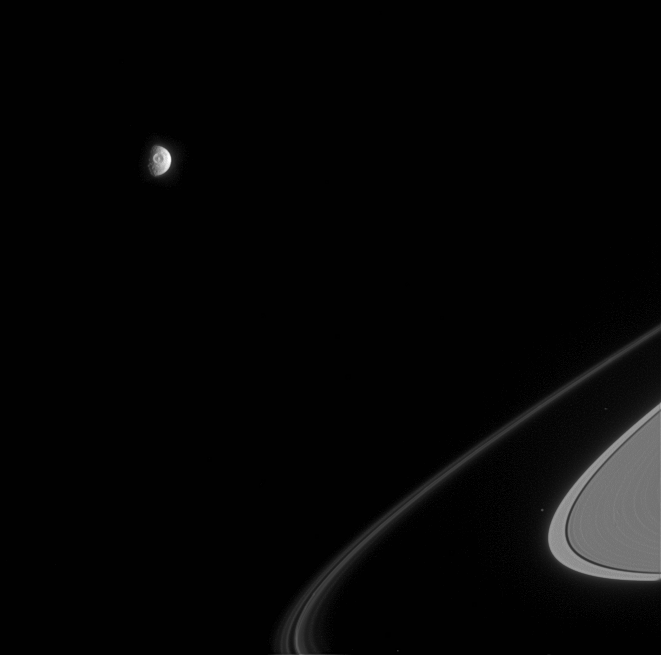

Mimas Stares Back

The great eye of Saturn’s moon Mimas, a 130-kilometer-wide (80-mile) impact crater called Herschel, stares out from the battered moon. Several individual ringlets within the F ring are resolved here, and the small moon Atlas is also seen faintly outside the main rings.

Mimas is 397 kilometers (247 miles across); the view shows principally the moon’s anti-Saturn hemisphere. Atlas is 32 kilometers (20 miles) across.

The image was taken in visible light with the Cassini spacecraft narrow-angle camera on April 5, 2005, at a distance of approximately 2.1 million kilometers (1.3 million miles) from Mimas and at a Sun-Mimas-spacecraft, or phase, angle of 72 degrees. The image scale is 13 kilometers (8 miles) per pixel.

The Cassini-Huygens mission is a cooperative project of NASA, the European Space Agency and the Italian Space Agency. The Jet Propulsion Laboratory, a division of the California Institute of Technology in Pasadena, manages the mission for NASA’s Science Mission Directorate, Washington, D.C. The Cassini orbiter and its two onboard cameras were designed, developed and assembled at JPL. The imaging team is based at the Space Science Institute, Boulder, Colo.

Credit: NASA/JPL/Space Science Institute